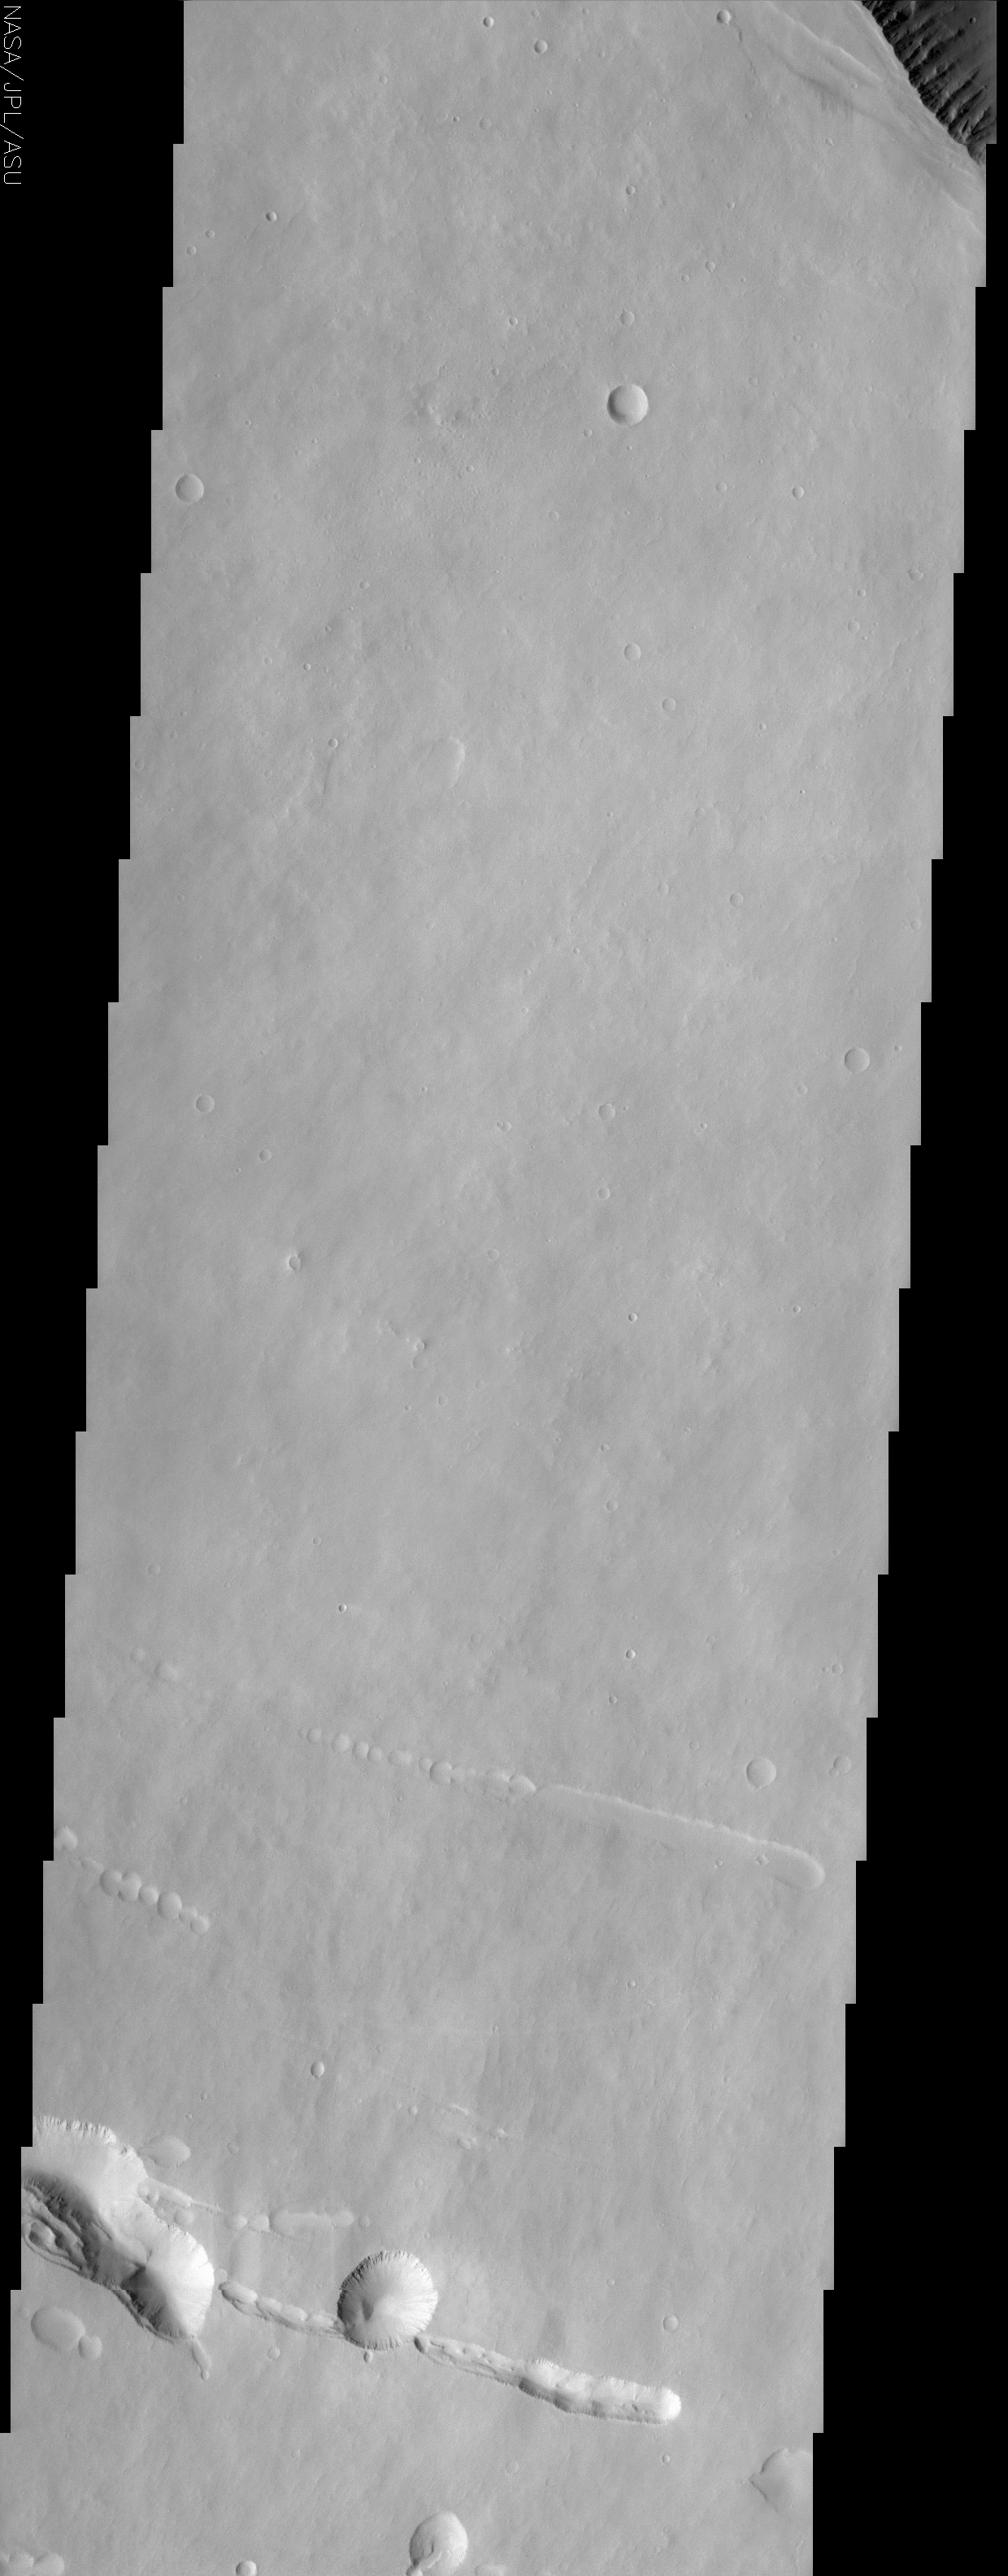

Pavonis Mons

(Released 7 May 2002)
The Science
Four exceptionally large volcanoes in a region called Tharsis are unique to the western hemisphere of Mars. Three of the Tharsis volcanoes, Ascraeus Mons, Pavonis Mons, and Arsia Mons, are aligned along a NE – SW trend, with Pavonis in the middle, straddling the equator. Olympus Mons, the fourth Tharsis volcano and the largest in the solar system, is located NW of Pavonis Mons. At the top right of the image, the rim of the caldera of Pavonis Mons is just barely visible, with steep NE-facing cliffs formed by the collapse of a portion of the volcano’s summit. At the southwest edge of the caldera, additional fractures are apparent and may someday collapse, making the summit caldera even larger. This image of Pavonis Mons also demonstrates some of the distinctive characteristics of the martian surface in the Tharsis region. Tharsis is very dusty; the dust covers everything like fresh snow, which is the reason why there is very little contrast in the surface materials as compared to other THEMIS images that show apparently bright and dark surfaces in the same picture. This dust cover makes it difficult to distinguish different geologic or geomorphic units in the area, and even the piles of lava flows that constructed this volcano are difficult to make out. Most of the craters on the volcano are small, a few tens of meters to kilometers in diameter, suggesting that this surface is a relatively young one on Mars (the older a surface is, the more and larger craters it has). In the lower third of the image, linear arrangements of small, round pits can be seen. These features are commonly called “pit chains” and most likely represent the collapse of lava tubes. Lava tubes are like a subway, allowing molten rock to move from place to place underground. A particularly large pit near the bottom center of the image looks a lot like a crater. However, the lack of degradation of the rim of this feature suggests that if it were an impact crater, it would be relatively young, and an ejecta blanket of debris should be visible. Because there is no apparent sign of an ejecta blanket, it is more likely that this and nearby similar features are simply the result of larger collapses.

The Story
Mars is Volcano Land, home to the largest volcanoes in the solar system. The small context image to the right shows a hole reminiscent of Darth Vader’s Death Star, but it’s really the sunken-in mouth of Pavonis Mons, one of three volcanoes that fall in a line across the Martian surface, almost like giant beads. You can see the very edge of this deep volcano hole at the uppermost righthand corner of the image. Deep fractures at the southwest edge of the caldera suggest that surrounding terrain might collapse, making the volcano depression even larger someday.

Except for this darker hole, the landscape looks rather drab and uniform in color. No wonderful black-and-white contrasts of terrain appear here as they do in many other THEMIS images. That’s because dust in this area covers everything like fresh snow, giving the surface a smooth and unvaried look. Unfortunately, that makes it really hard for scientists to understand what different kinds of geologic features are present and what the lava flows are like. Usually, you can tell something about when each lava layer happened . . . but that depends on being able to see how each of the layers flowed over and under one another. That’s not apparent here.

There are, however, some really cool features to study in this image. Deep, trenchlike tracings can be seen in the lower third of the image, as if a giant finger had scooped them out. So, how did they form?

When a volcano erupts, lava flows in rivers, finding narrow channels that make easy pathways down the slopes. Gradually, the surface of the flow becomes crusted over, and the molten lava is confined to a tube of its own making. Lava tubes are a little like a subway, allowing molten rock to move from place to place underground. When the lava stops flowing from its source and the rest of it drains out, what’s left? Long, hollow lava-tube caves that slope down the volcano. Sometimes these lava tubes collapse, forming “pit chains” like the long depressions seen here.

While most of the round depressions in this image are craters, the large one near bottom center may fool you. Because it doesn’t have a blanket of ejected material around it, its probably just a larger type “pit chain” collapse.

The craters that we do see in this image have their own story to tell. Since most of them are small, they reveal that the exposed Martian surface is probably much younger than in other places. Older surfaces are typically pitted by larger craters. That’s because the planet was bombarded by much larger pieces of debris earlier in the formation of the solar system when more material was still “flying around.” What this means is that the volcanic eruptions probably happened after the early stages of planetary bombardment, but not before all of the impacting material had a chance to make a lasting mark.

Credit: NASA/JPL/Arizona State University